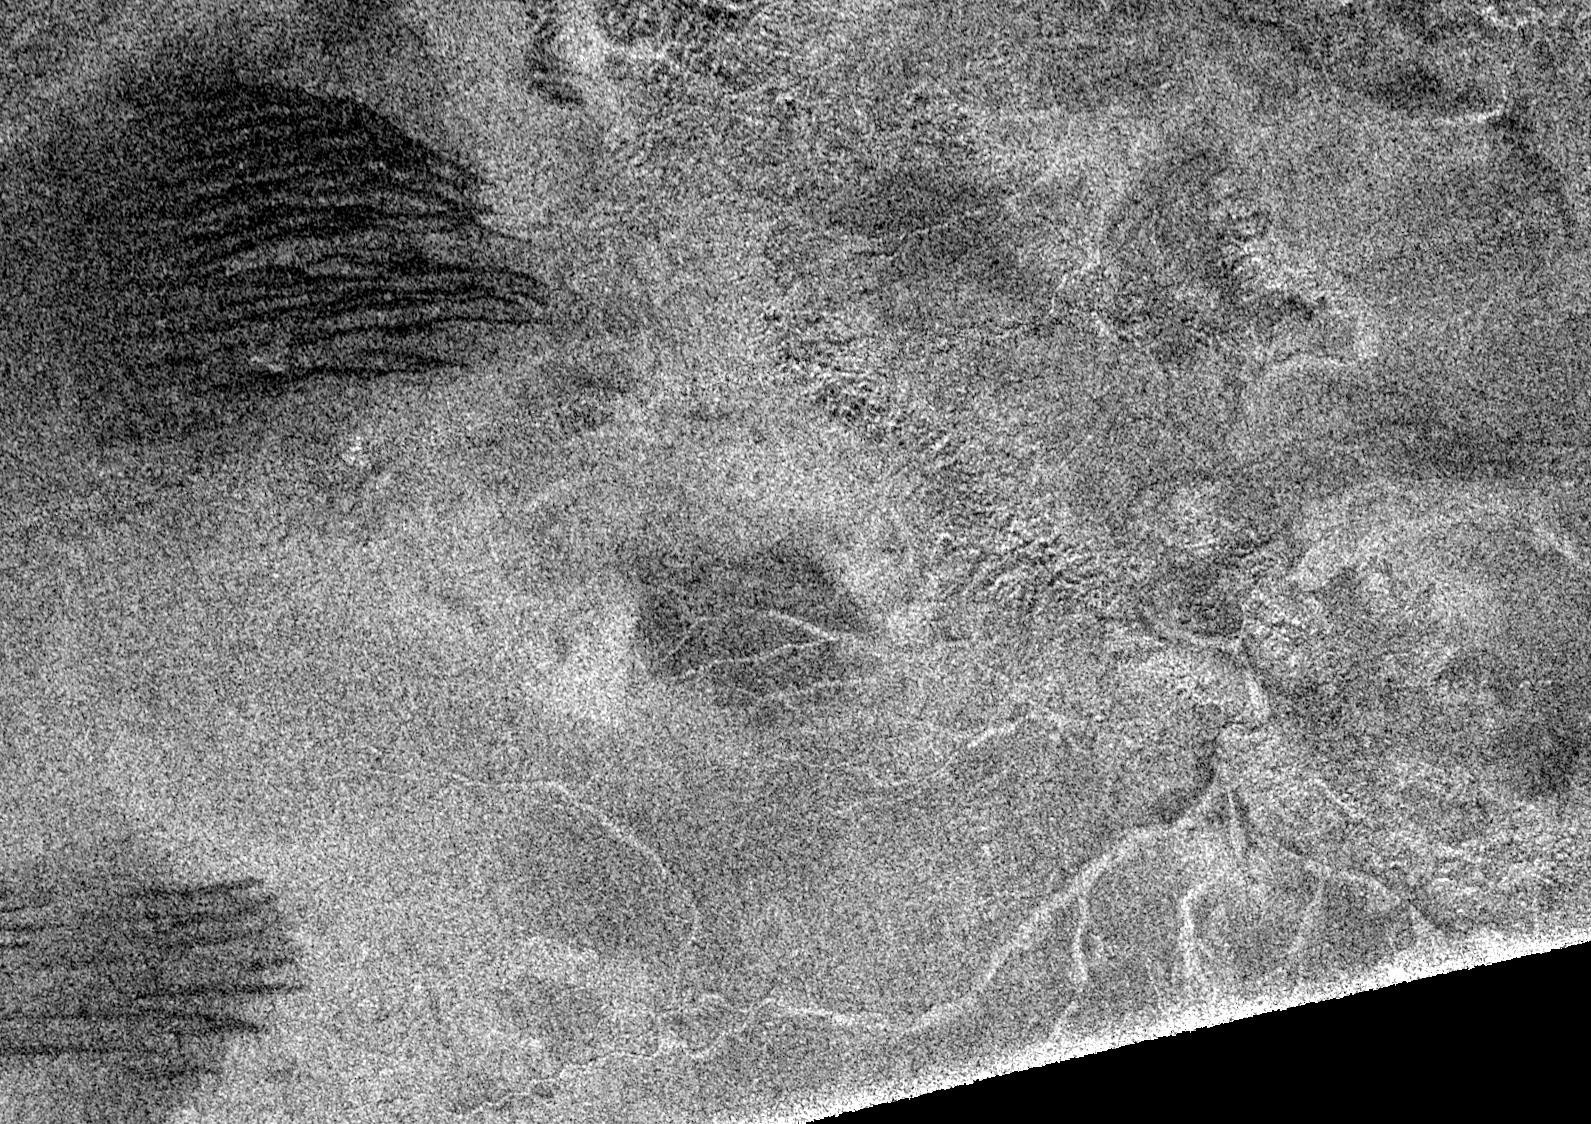

Titan, a Geologically Dynamic World

Synthetic aperture radar images obtained in February 2005 show that Titan’s surface is modified by fluid flows and wind-driven deposits. Previous synthetic aperture radar images have shown features that may be cryovolcanic in origin, such as long flows (see PIA06993) and linear features that may have formed by tectonic processes (see PIA06995).

The latest data argue that Titan has a young and dynamic surface that is modified by all four major geologic processes: volcanism, tectonism, erosion, and impact cratering. All surfaces of solid bodies are shaped by these four processes, and Cassini-Huygens is revealing how each has contributed to the Titan we see today.

The data show a variety of surface drainage patterns that include twisting channels 1 to 2 kilometers-wide (0.6 to 1.2 miles) and up to 200-kilometers-long (124 miles). There is a well-developed drainage pattern associated with a large (450-kilometer, or 280 mile-diameter) basin that has eroded part of the basin’s rim on the lower right of the image. These patters are in much larger scales than those imaged by the Huygens probe.

The most surprising new features revealed in the synthetic aperture images are dark lineated streaks, dubbed “cat scratches,” which are seen in patches throughout the whole radar swath image (see PIA07009). The “scratches” are interpreted as linear/longitudinal dunes formed by wind transport. Radar images of terrestrial dunes, such as snow dunes in Antarctica, show remarkably similar patterns. Individual “scratches” are 500 meters to 1 kilometer (1,640 feet to 0.6 miles) across and spaced by 1 to 2 kilometer intervals (0.6 to 1.2-mile), straight or undulated, and oriented roughly east-west, suggesting a direction of prevalent winds.

The Cassini-Huygens mission is a cooperative project of NASA, the European Space Agency and the Italian Space Agency. The Jet Propulsion Laboratory, a division of the California Institute of Technology in Pasadena, manages the mission for NASA’s Science Mission Directorate, Washington, D.C. The Cassini orbiter was designed, developed and assembled at JPL. The radar instrument team is based at JPL, working with team members from the United States and several European countries.

Credit: NASA/JPL-Caltech/ASI